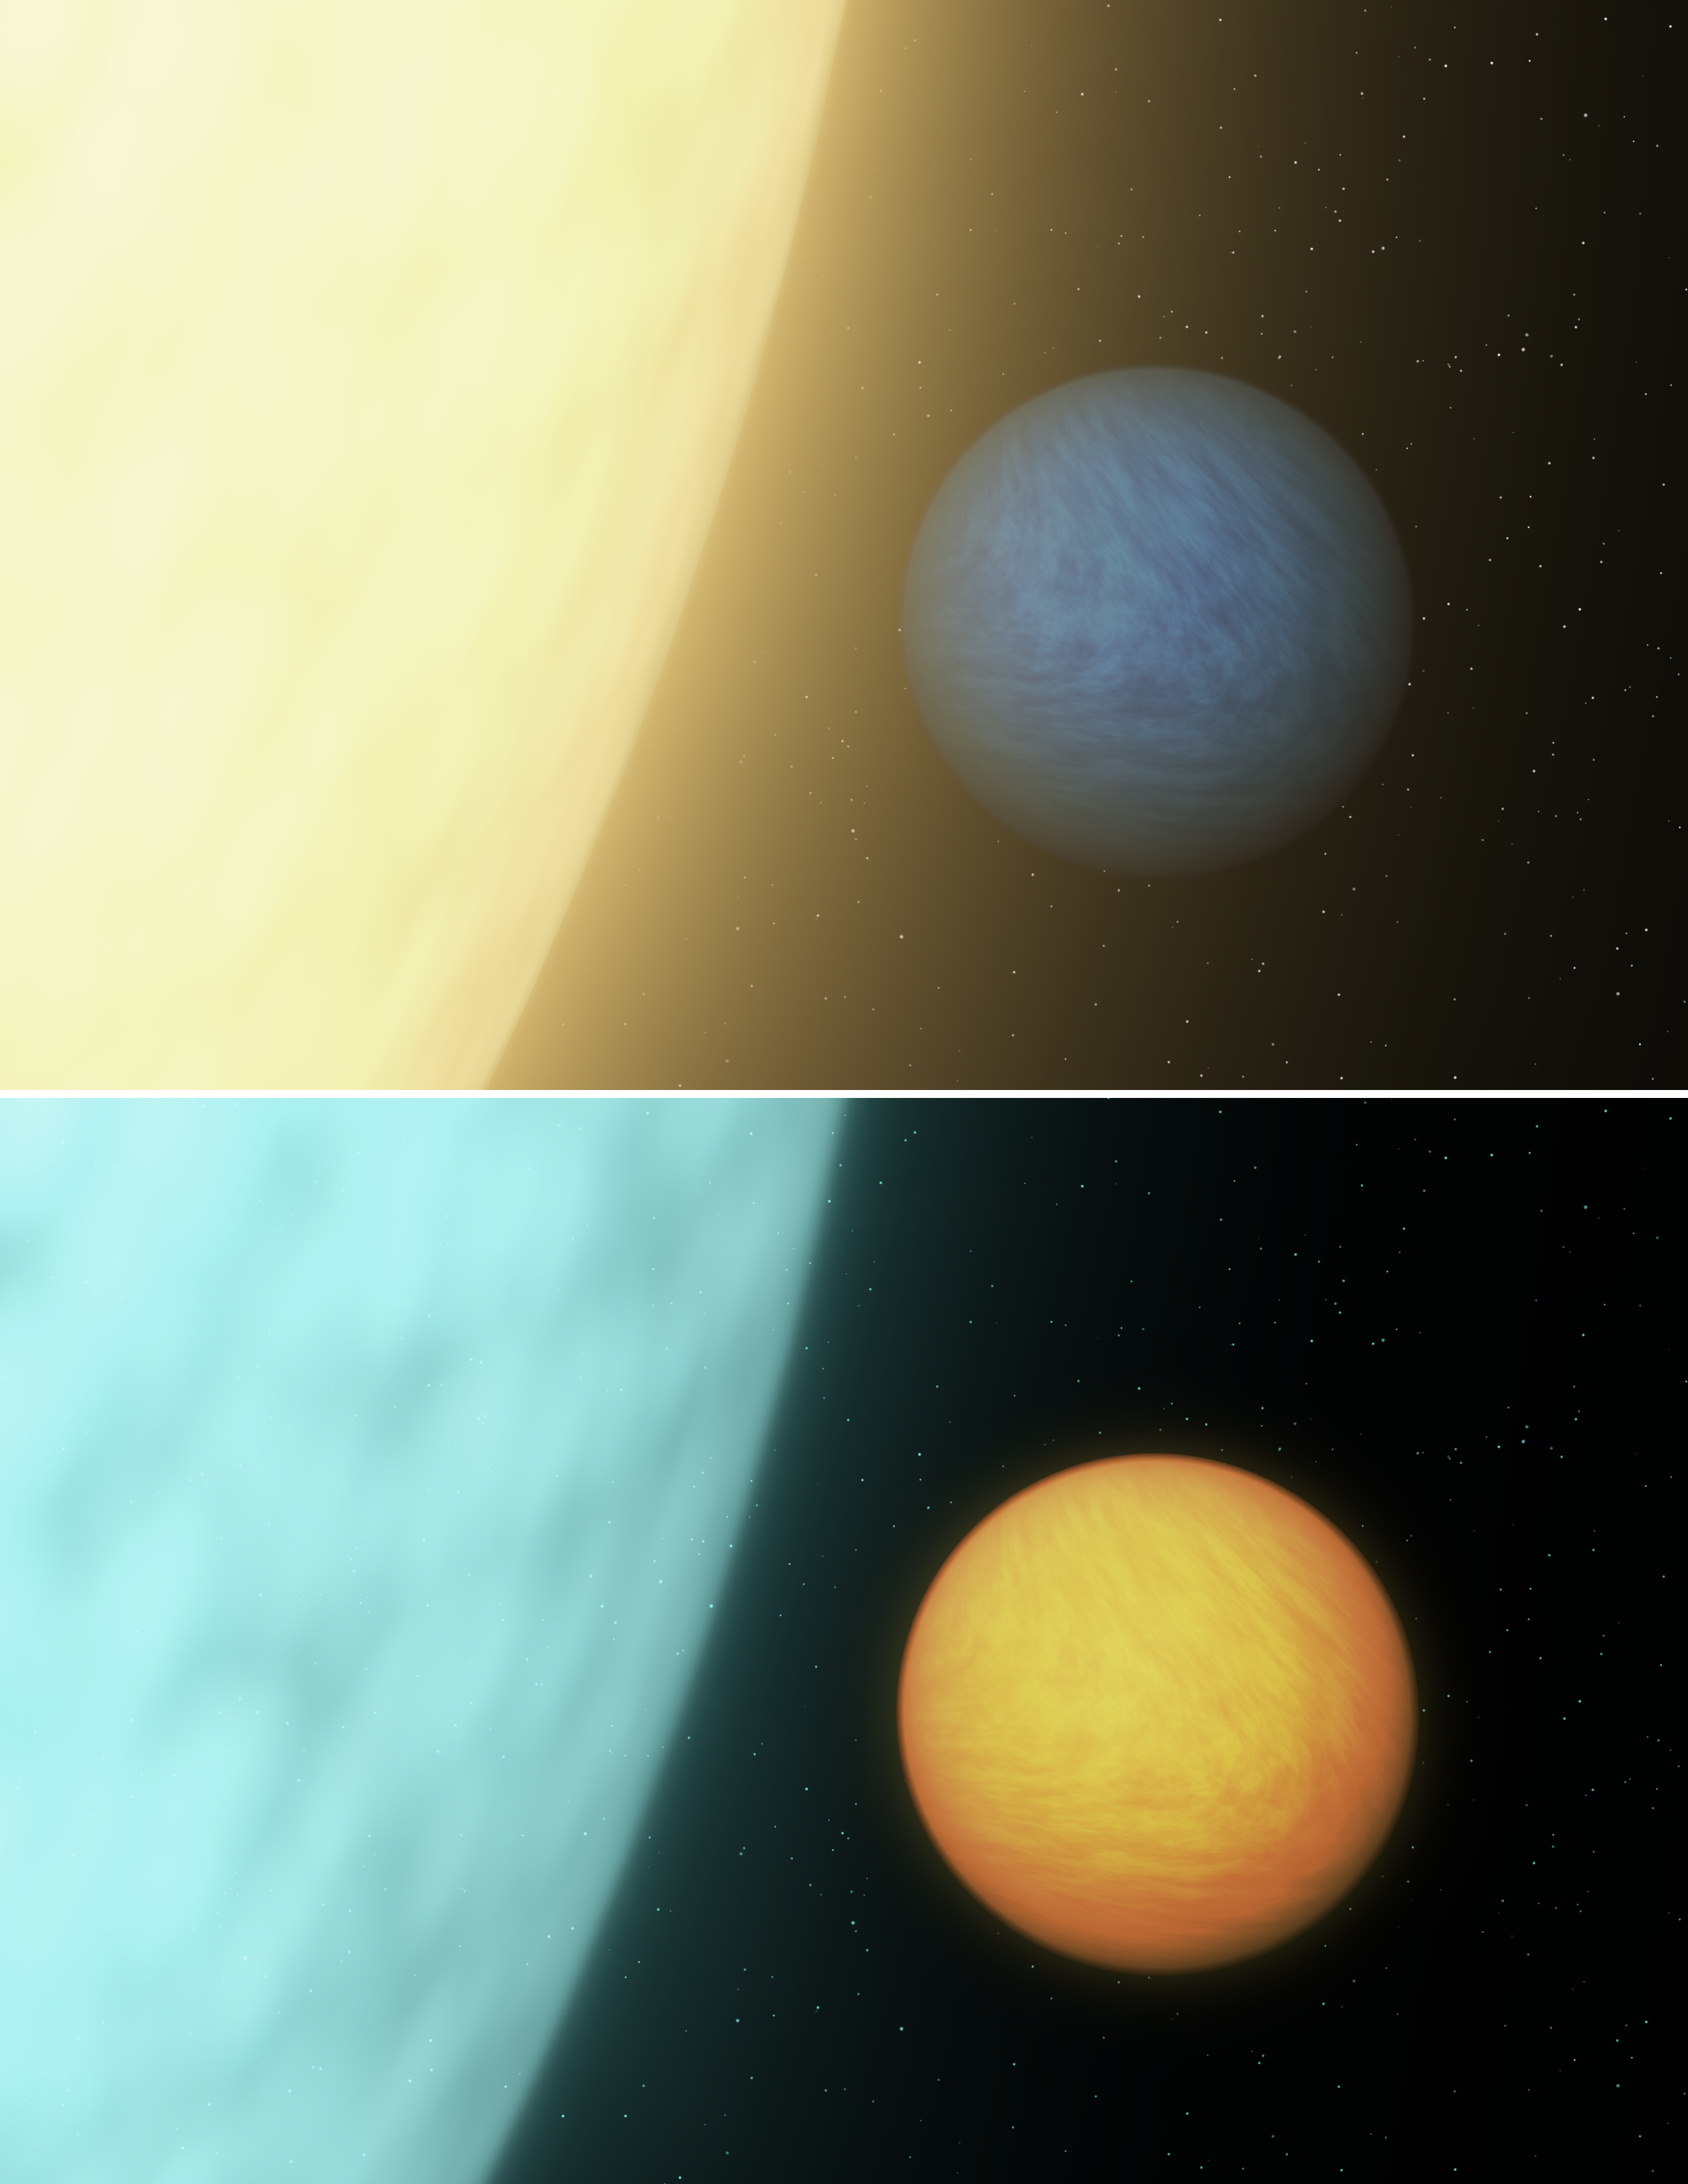

How to See a Super Earth

NASA's Spitzer Space Telescope was able to detect a super Earth's direct light for the first time using its sensitive heat-seeking infrared vision. Super Earths are more massive than Earth but lighter than gas giants like Neptune. As this artist's concept shows, in visible light, a planet is lost in the glare of its star (top view). When viewed in infrared, the planet becomes brighter relative to its star. This is largely due to the fact that the planet's scorching heat blazes with infrared light. Even on our own bodies emanate more infrared light than visible due to our heat.

Spitzer cannot distinguish between the planet and star -- it just sees the total light of the system. However, its infrared eyes can see the dip in total light that occurs as a planet passes behind its star (the dip is minuscule when viewed in visible light). The resulting drop then reveals how much direct light comes from the planet itself. This information can be used to determine a planet's temperature, and in some cases, composition. For 55 Cancri e, the Spitzer observations indicated that the planet is very dark and that its sun-facing side is scorching hot, about 2,000 kelvins (3,140 degrees Fahrenheit).

Credit: NASA/JPL-Caltech/R. Hurt (IPAC)